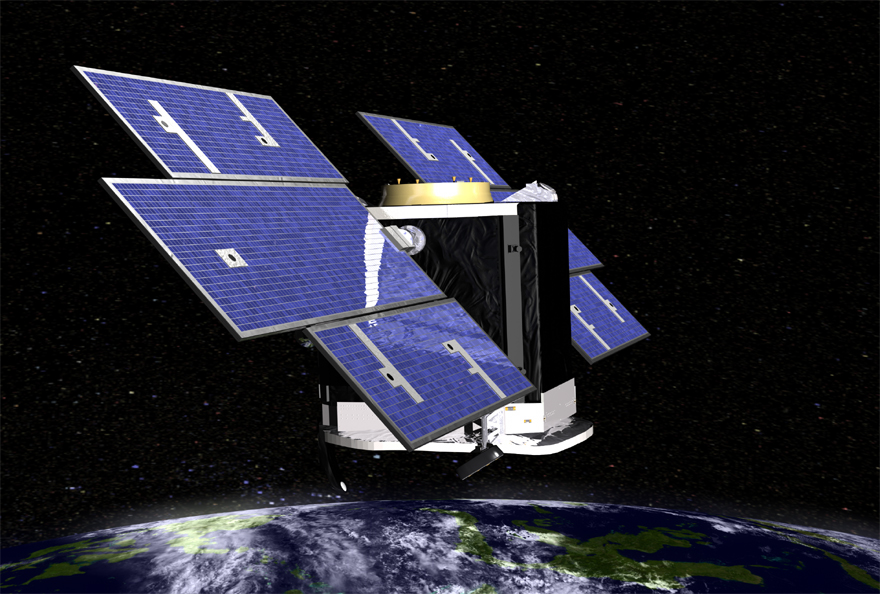

Above Earth (Artist’s Concept)

Artist’s concept of NASA’s CloudSat spacecraft, which will provide the first global survey of cloud properties to better understand their effects on both weather and climate.

Credit: NASA/JPL